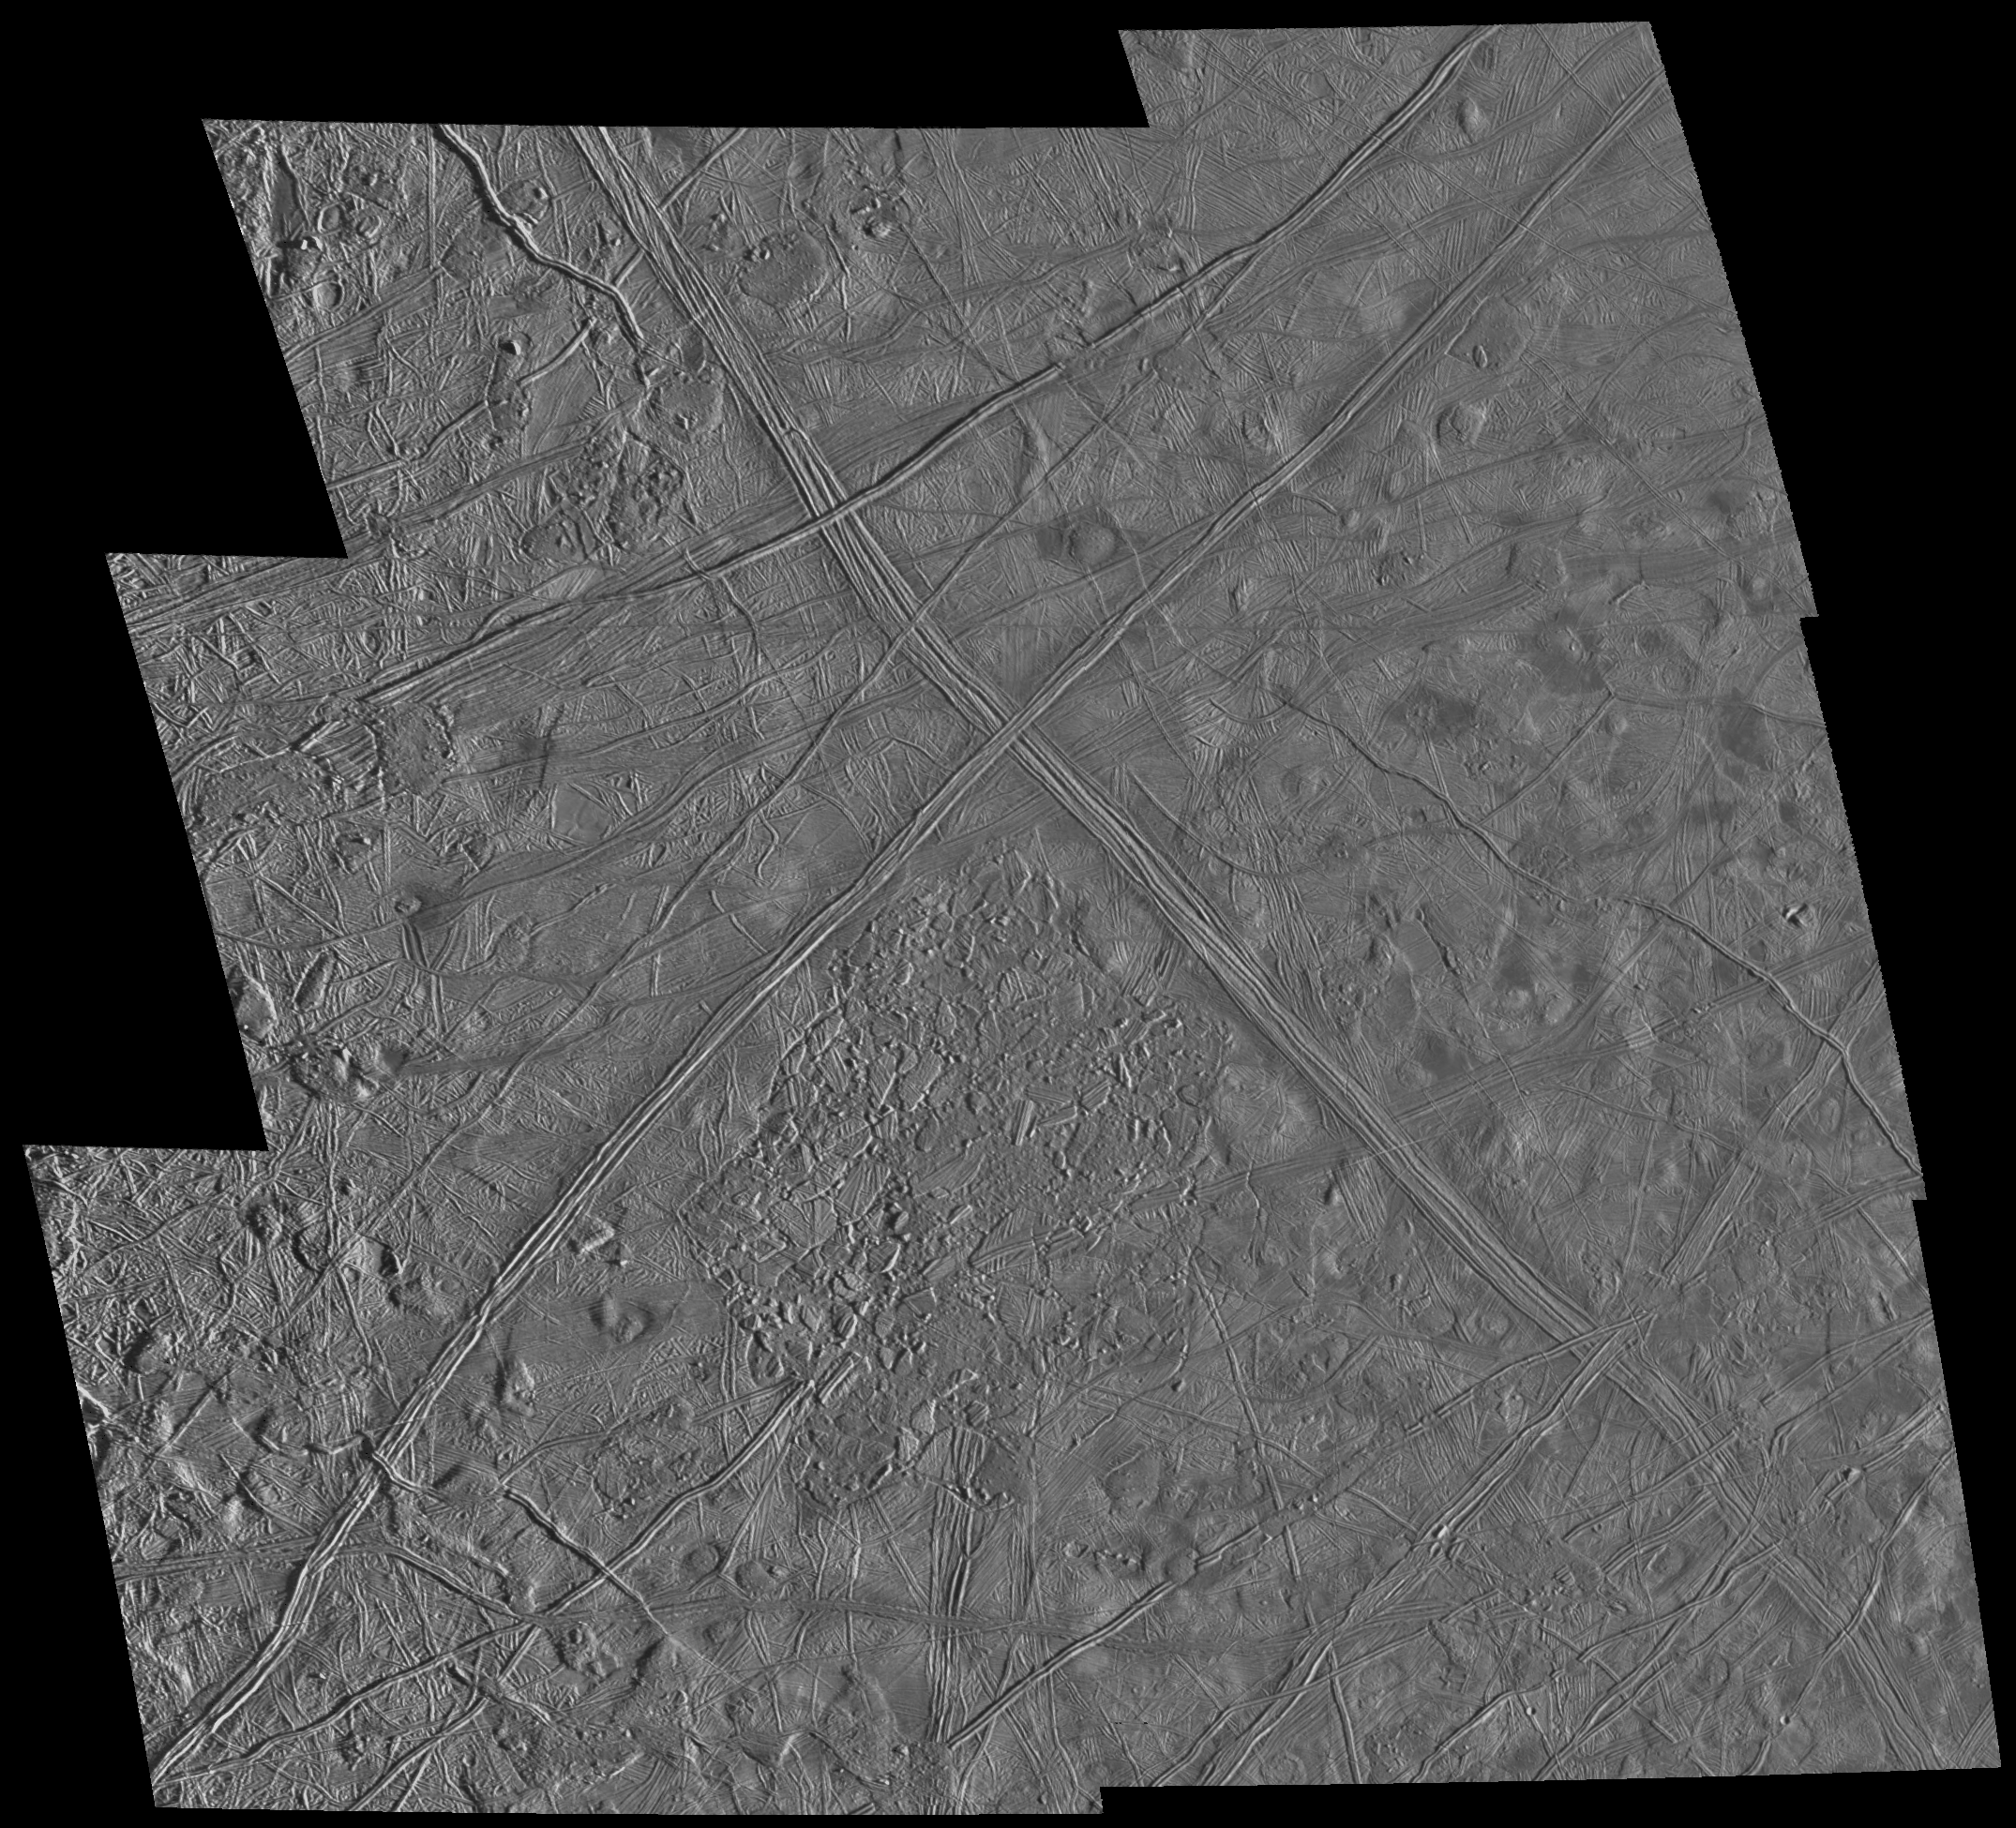

Geologic Evidence of Internal Activity on Europa

This six frame mosaic of Europa’s surface shows a variety of interesting geologic features. The prominent “X” near the center of the mosaic is the junction of two “triplebands.” Triplebands are seen here to be made up of parallel sets of ridges, and can be traced for over 1,600 kilometers (off the image) across Europa’s surface. Directly to the south of the “X” is a 75 by 100 kilometer (km) area where the icy crust of Europa has been disrupted by activity from below. This activity could be motion in liquid water, convection in warm ice, or some other process. Many icy blocks, some as large as 10 km across, have been rafted from the edges of this zone. Also seen in this mosaic are various pits and domes that range in size from a few kilometers to nearly 20 km across. These geologic features provide evidence of thermal activity below Europa’s surface at the time that the features formed.

These images were obtained by the Solid State Imaging (CCD) system on NASA’s Galileo spacecraft during its sixth orbit around Jupiter. North is to the top of the picture, with the sun illuminating the scene from the right. The center of this mosaic is located near 10 degrees north latitude, 271 degrees west longitude. The image, which is about 300 by 300 km across, was acquired at a resolution of 180 meters per picture element.

The Jet Propulsion Laboratory, Pasadena, CA manages the Galileo mission for NASA’s Office of Space Science, Washington, DC. JPL is an operating division of California Institute of Technology (Caltech).

Credit: NASA/JPL/ASU